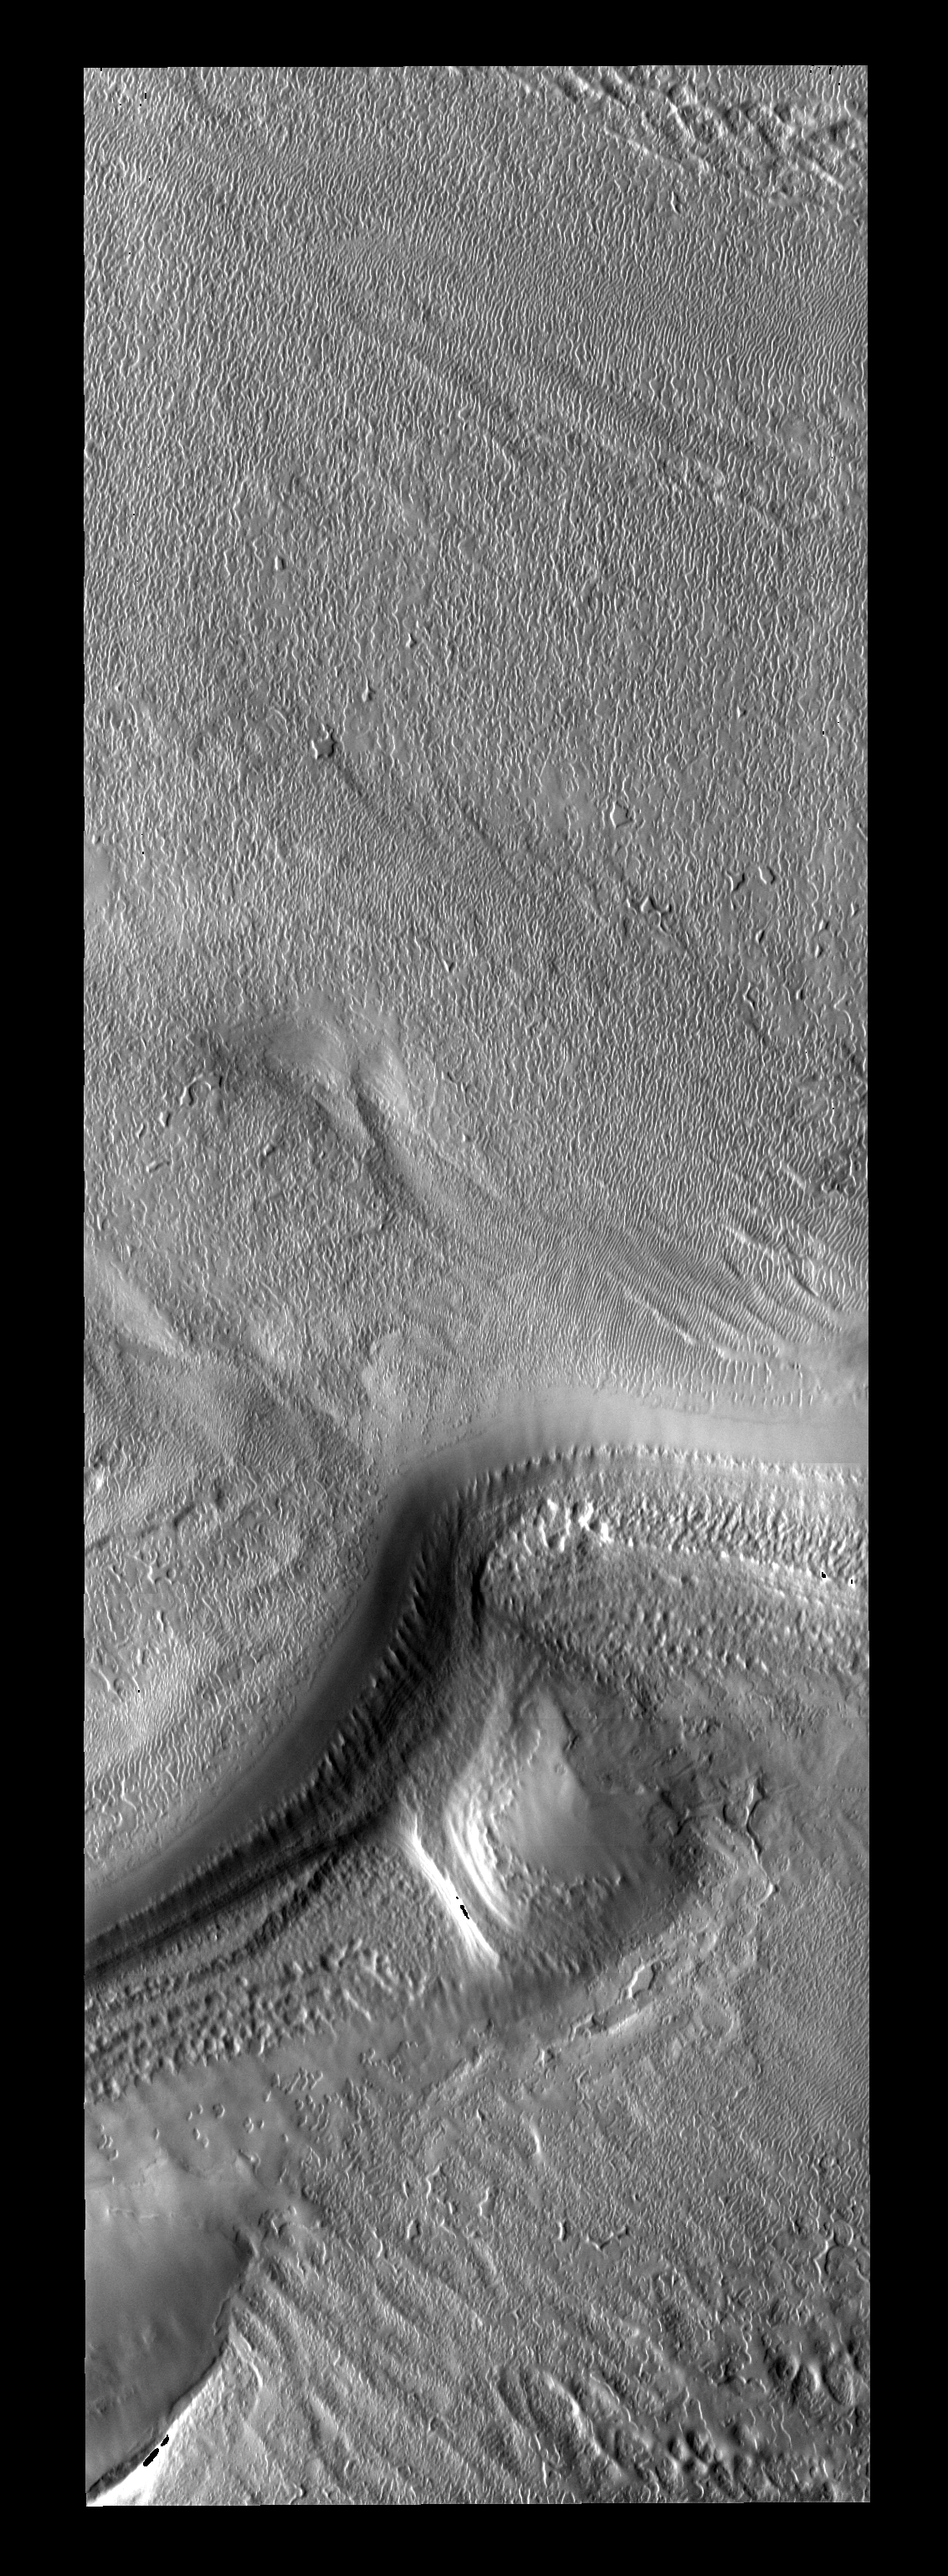

Polar Textures

The low sun angles of spring beautifully illuminate the subtle surface textures of the south polar cap.

Image information: VIS instrument. Latitude -86.6N, Longitude 305.5E. 17 meter/pixel resolution.

Please see the THEMIS Data Citation Note for details on crediting THEMIS images.

Note: this THEMIS visual image has not been radiometrically nor geometrically calibrated for this preliminary release. An empirical correction has been performed to remove instrumental effects. A linear shift has been applied in the cross-track and down-track direction to approximate spacecraft and planetary motion. Fully calibrated and geometrically projected images will be released through the Planetary Data System in accordance with Project policies at a later time.

NASA’s Jet Propulsion Laboratory manages the 2001 Mars Odyssey mission for NASA’s Office of Space Science, Washington, D.C. The Thermal Emission Imaging System (THEMIS) was developed by Arizona State University, Tempe, in collaboration with Raytheon Santa Barbara Remote Sensing. The THEMIS investigation is led by Dr. Philip Christensen at Arizona State University. Lockheed Martin Astronautics, Denver, is the prime contractor for the Odyssey project, and developed and built the orbiter. Mission operations are conducted jointly from Lockheed Martin and from JPL, a division of the California Institute of Technology in Pasadena.

Credit: NASA/JPL/ASU